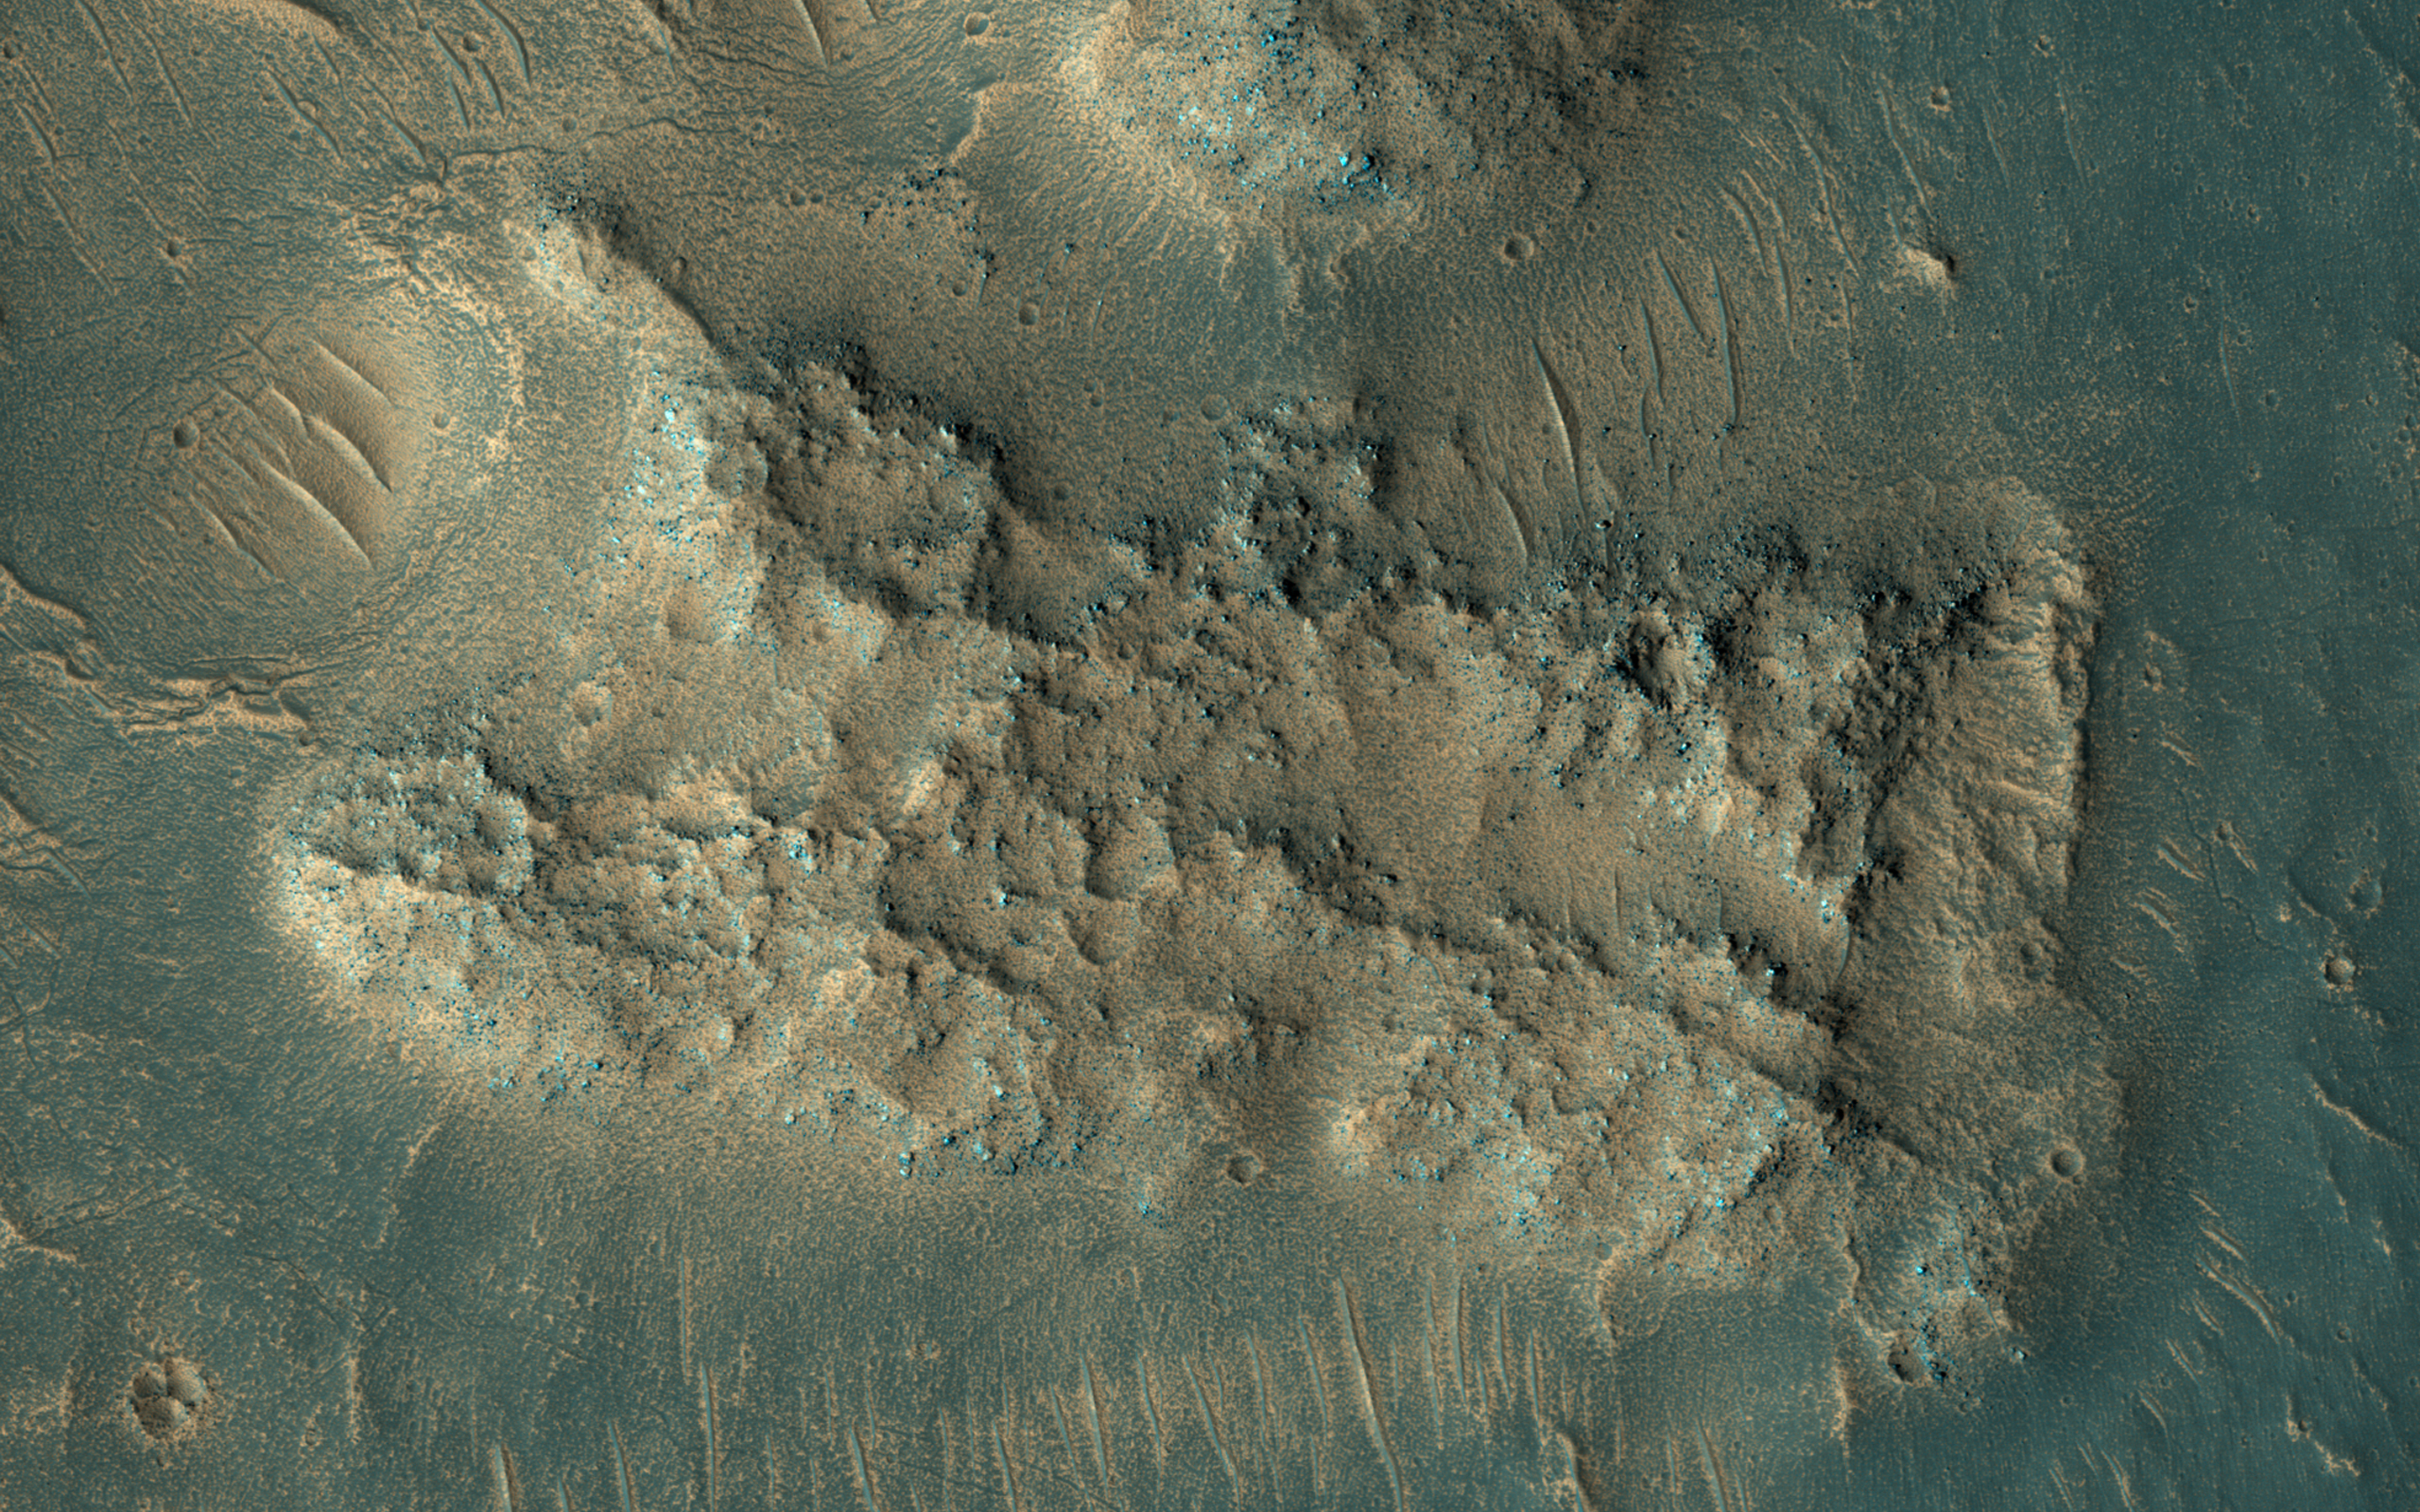

This is Not the Hydrothermal Deposit You’re Looking For

This image was acquired on May 13, 2018 by NASA’s Mars Reconnaissance Orbiter. A hotspot for exploration on Mars centers on areas that were once, or are currently, next to a significant source of heat such as volcanoes. Martian volcanoes have not been active for the last couple million years, but beneath the shifting sands and dust of the Red Planet we find old lava flows frozen in time.

These ancient lava flows may have provided a source of heat, along with liquid water or subsurface ice, to generate an environment conducive for the development of ancient life. Geological evidence for hot water interacting with rock is what we mean by hydrothermal: sites with these conditions are very difficult to identify from orbit.

One closeup view shows sand dunes scouring what appears to be a highly-cratered, old lava flow in the Tempe Terra region, located in the Northern Hemisphere. The flat, dark areas are basaltic in composition, a rock commonly found around active volcanoes, and the lighter-toned material is covered in rusted Martian dust. The recently-launched InSight lander will reveal whether Mars is geologically active internally.

The map is projected here at a scale of 50 centimeters (19.7 inches) per pixel. [The original image scale is 57.8 centimeters (22.8 inches) per pixel (with 2 x 2 binning); objects on the order of 173 centimeters (68.1 inches) across are resolved.] North is up.

The University of Arizona, Tucson, operates HiRISE, which was built by Ball Aerospace & Technologies Corp., Boulder, Colorado. NASA’s Jet Propulsion Laboratory, a division of Caltech in Pasadena, California, manages the Mars Reconnaissance Orbiter Project for NASA’s Science Mission Directorate, Washington.

Credit: NASA/JPL-Caltech/Univ. of Arizona